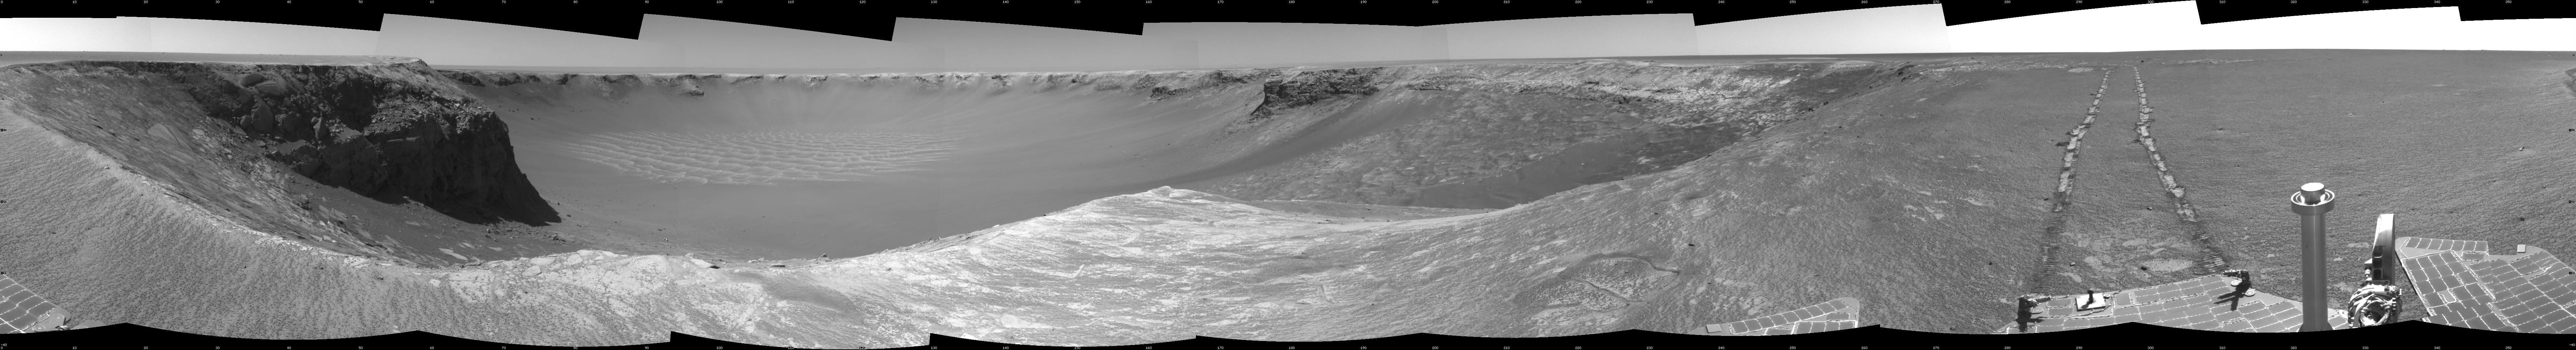

Opportunity’s View, Sol 959 (Cylindrical)

NASA’s Mars Exploration Rover Opportunity used its navigation camera to take the images combined into this stereo view of the rover’s surroundings on sol (or Martian day) 959 of its surface mission.

This view is presented as a cylindrical projection with geometric seam correction.

Credit: NASA/JPL-Caltech